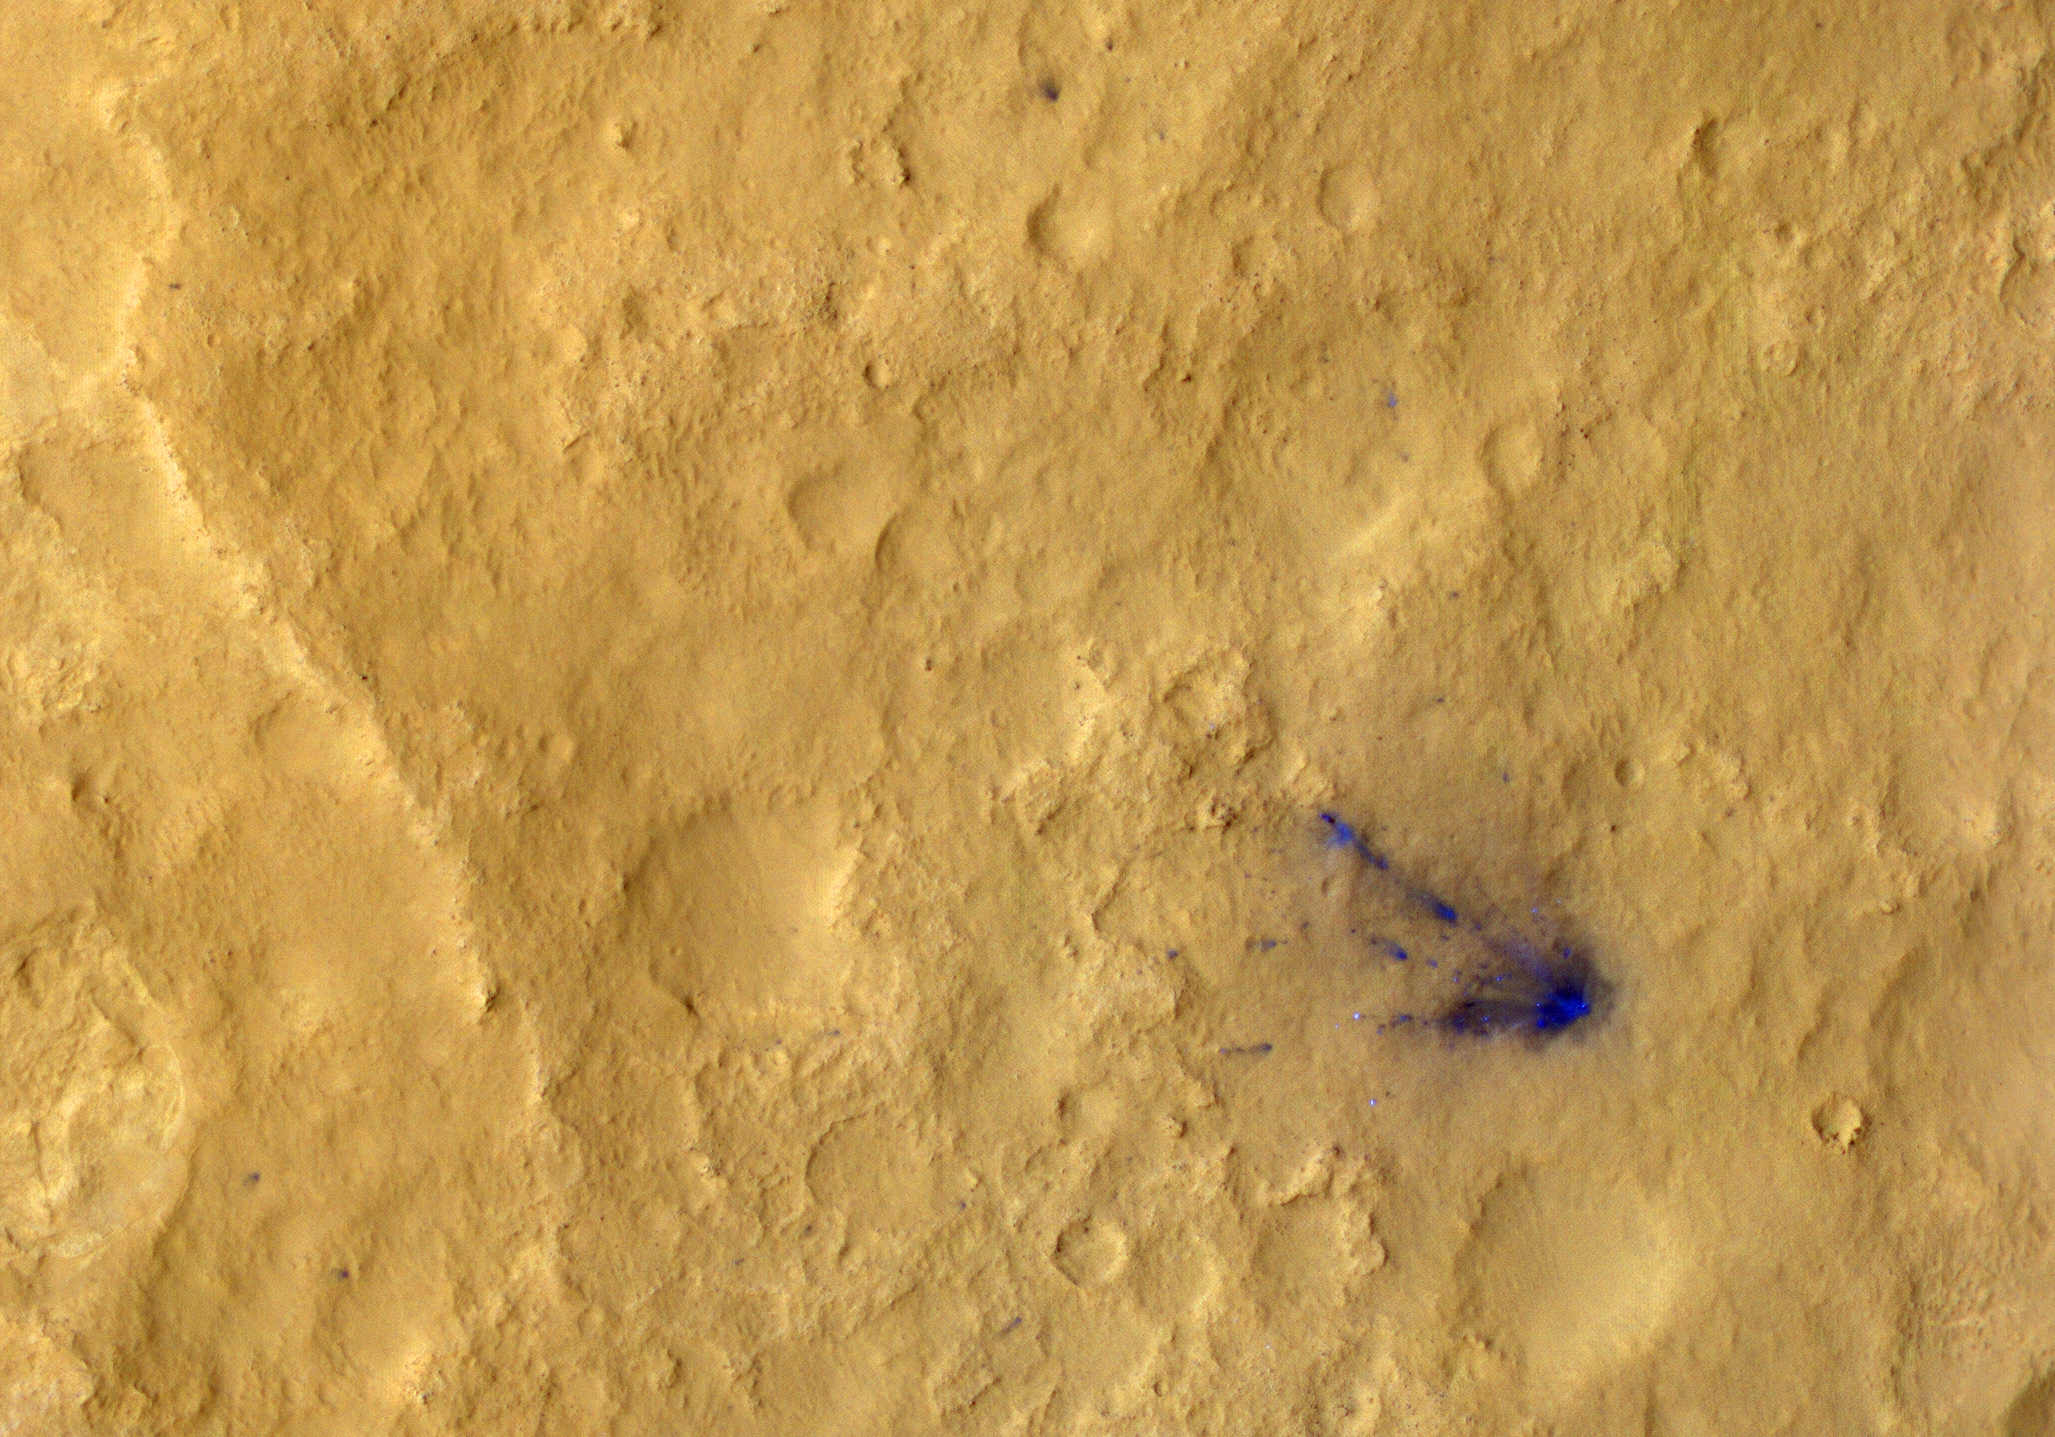

Dissecting the Scene of Sky Crane Crash

After a rocket-powered descent stage, also known as the sky crane, delivered NASA’s Curiosity rover to Mars on Aug. 5 PDT (Aug. 6 EDT), 2012, it flew away and fell to the surface. Possible multiple impacts from that collision are revealed in blue in this enhanced-color view taken by the High-Resolution Imaging Science Experiment (HiRISE) camera on NASA’s Mars Reconnaissance Orbiter.

The main crash site is seen at right, shaped like a fan. Farther from the site are several smaller dark spots, which are thought to be secondary impacts from debris that continued to travel outward. The impact sites are darker because the lighter, reddish top layer of soil was disturbed, revealing darker basaltic sands underneath.

The full image for these observations can be seen at http://uahirise.org/releases/msl-tracks.php.

HiRISE is one of six instruments on NASA’s Mars Reconnaissance Orbiter. The University of Arizona, Tucson, operates the orbiter’s HiRISE camera, which was built by Ball Aerospace & Technologies Corp., Boulder, Colo. NASA’s Jet Propulsion Laboratory, a division of the California Institute of Technology in Pasadena, manages the Mars Reconnaissance Orbiter Project for NASA’s Science Mission Directorate, Washington. Lockheed Martin Space Systems, Denver, built the spacecraft.

Credit: NASA/JPL-Caltech/Univ. of Arizona